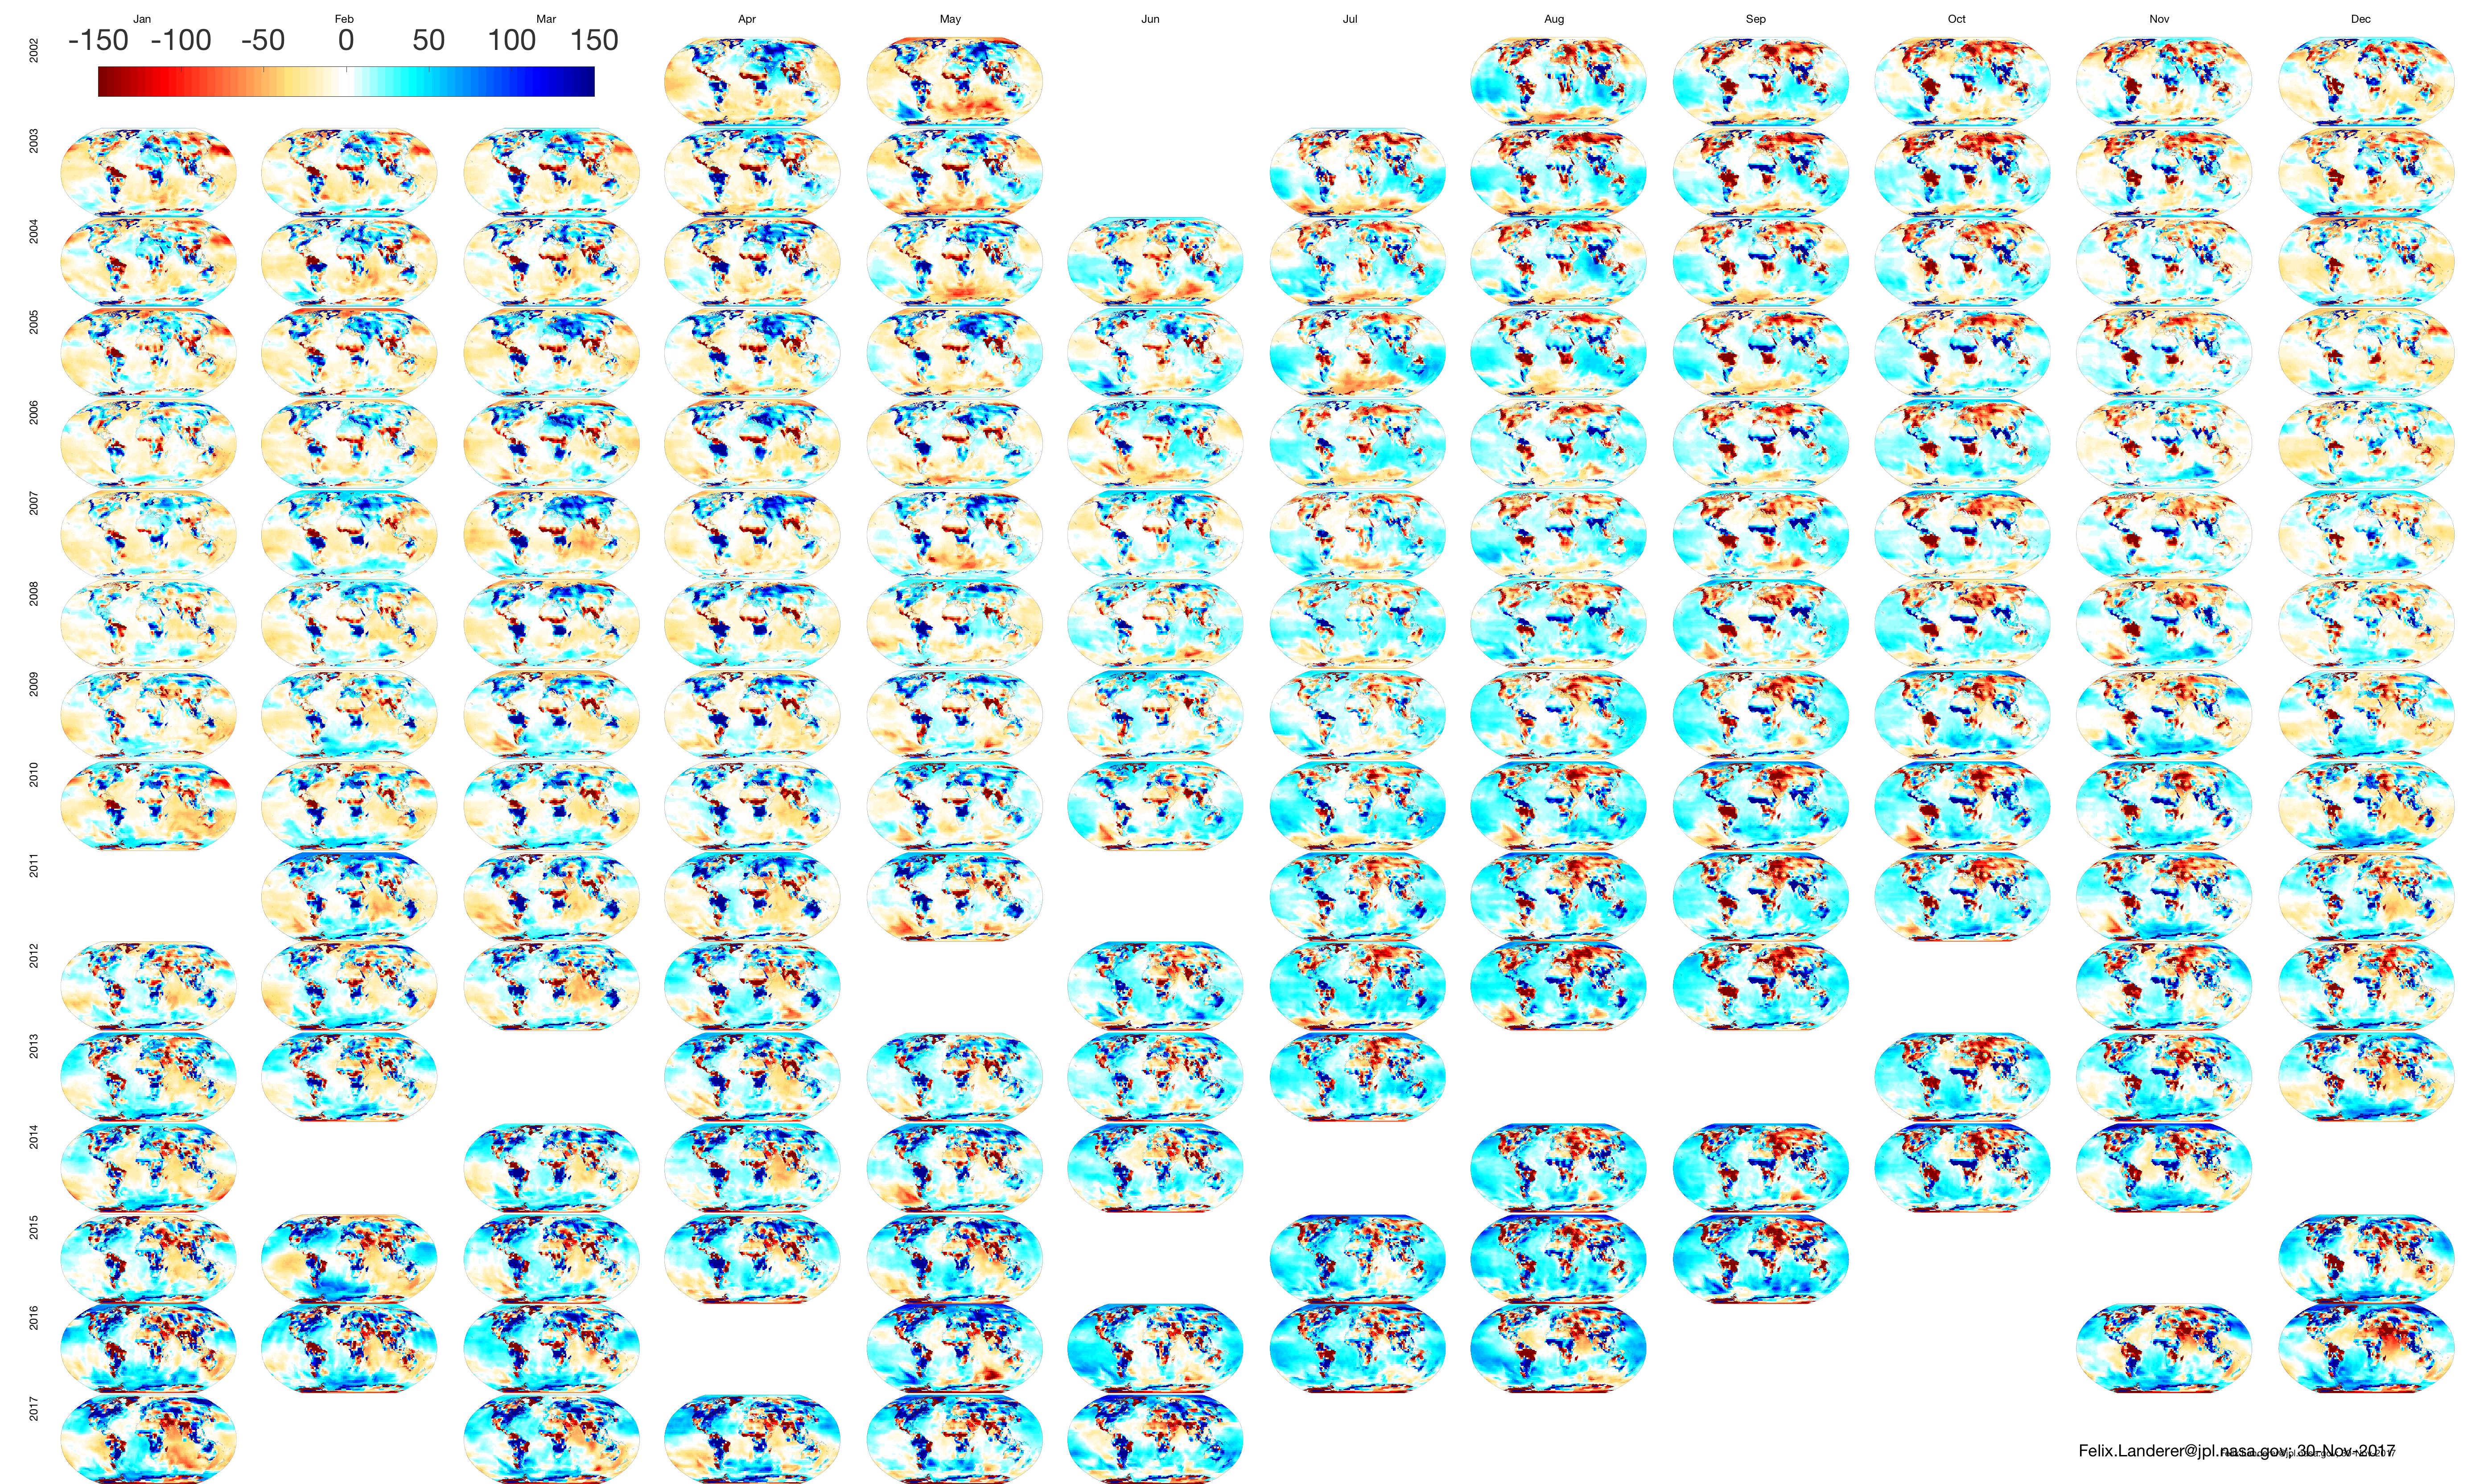

Monthly GRACE Gravity Anomaly Maps

Black Background

The GRACE mission produced maps of anomalies in Earth’s gravity field almost every month from April 2002 to June 2017.

Credit: NASA/JPL-Caltech